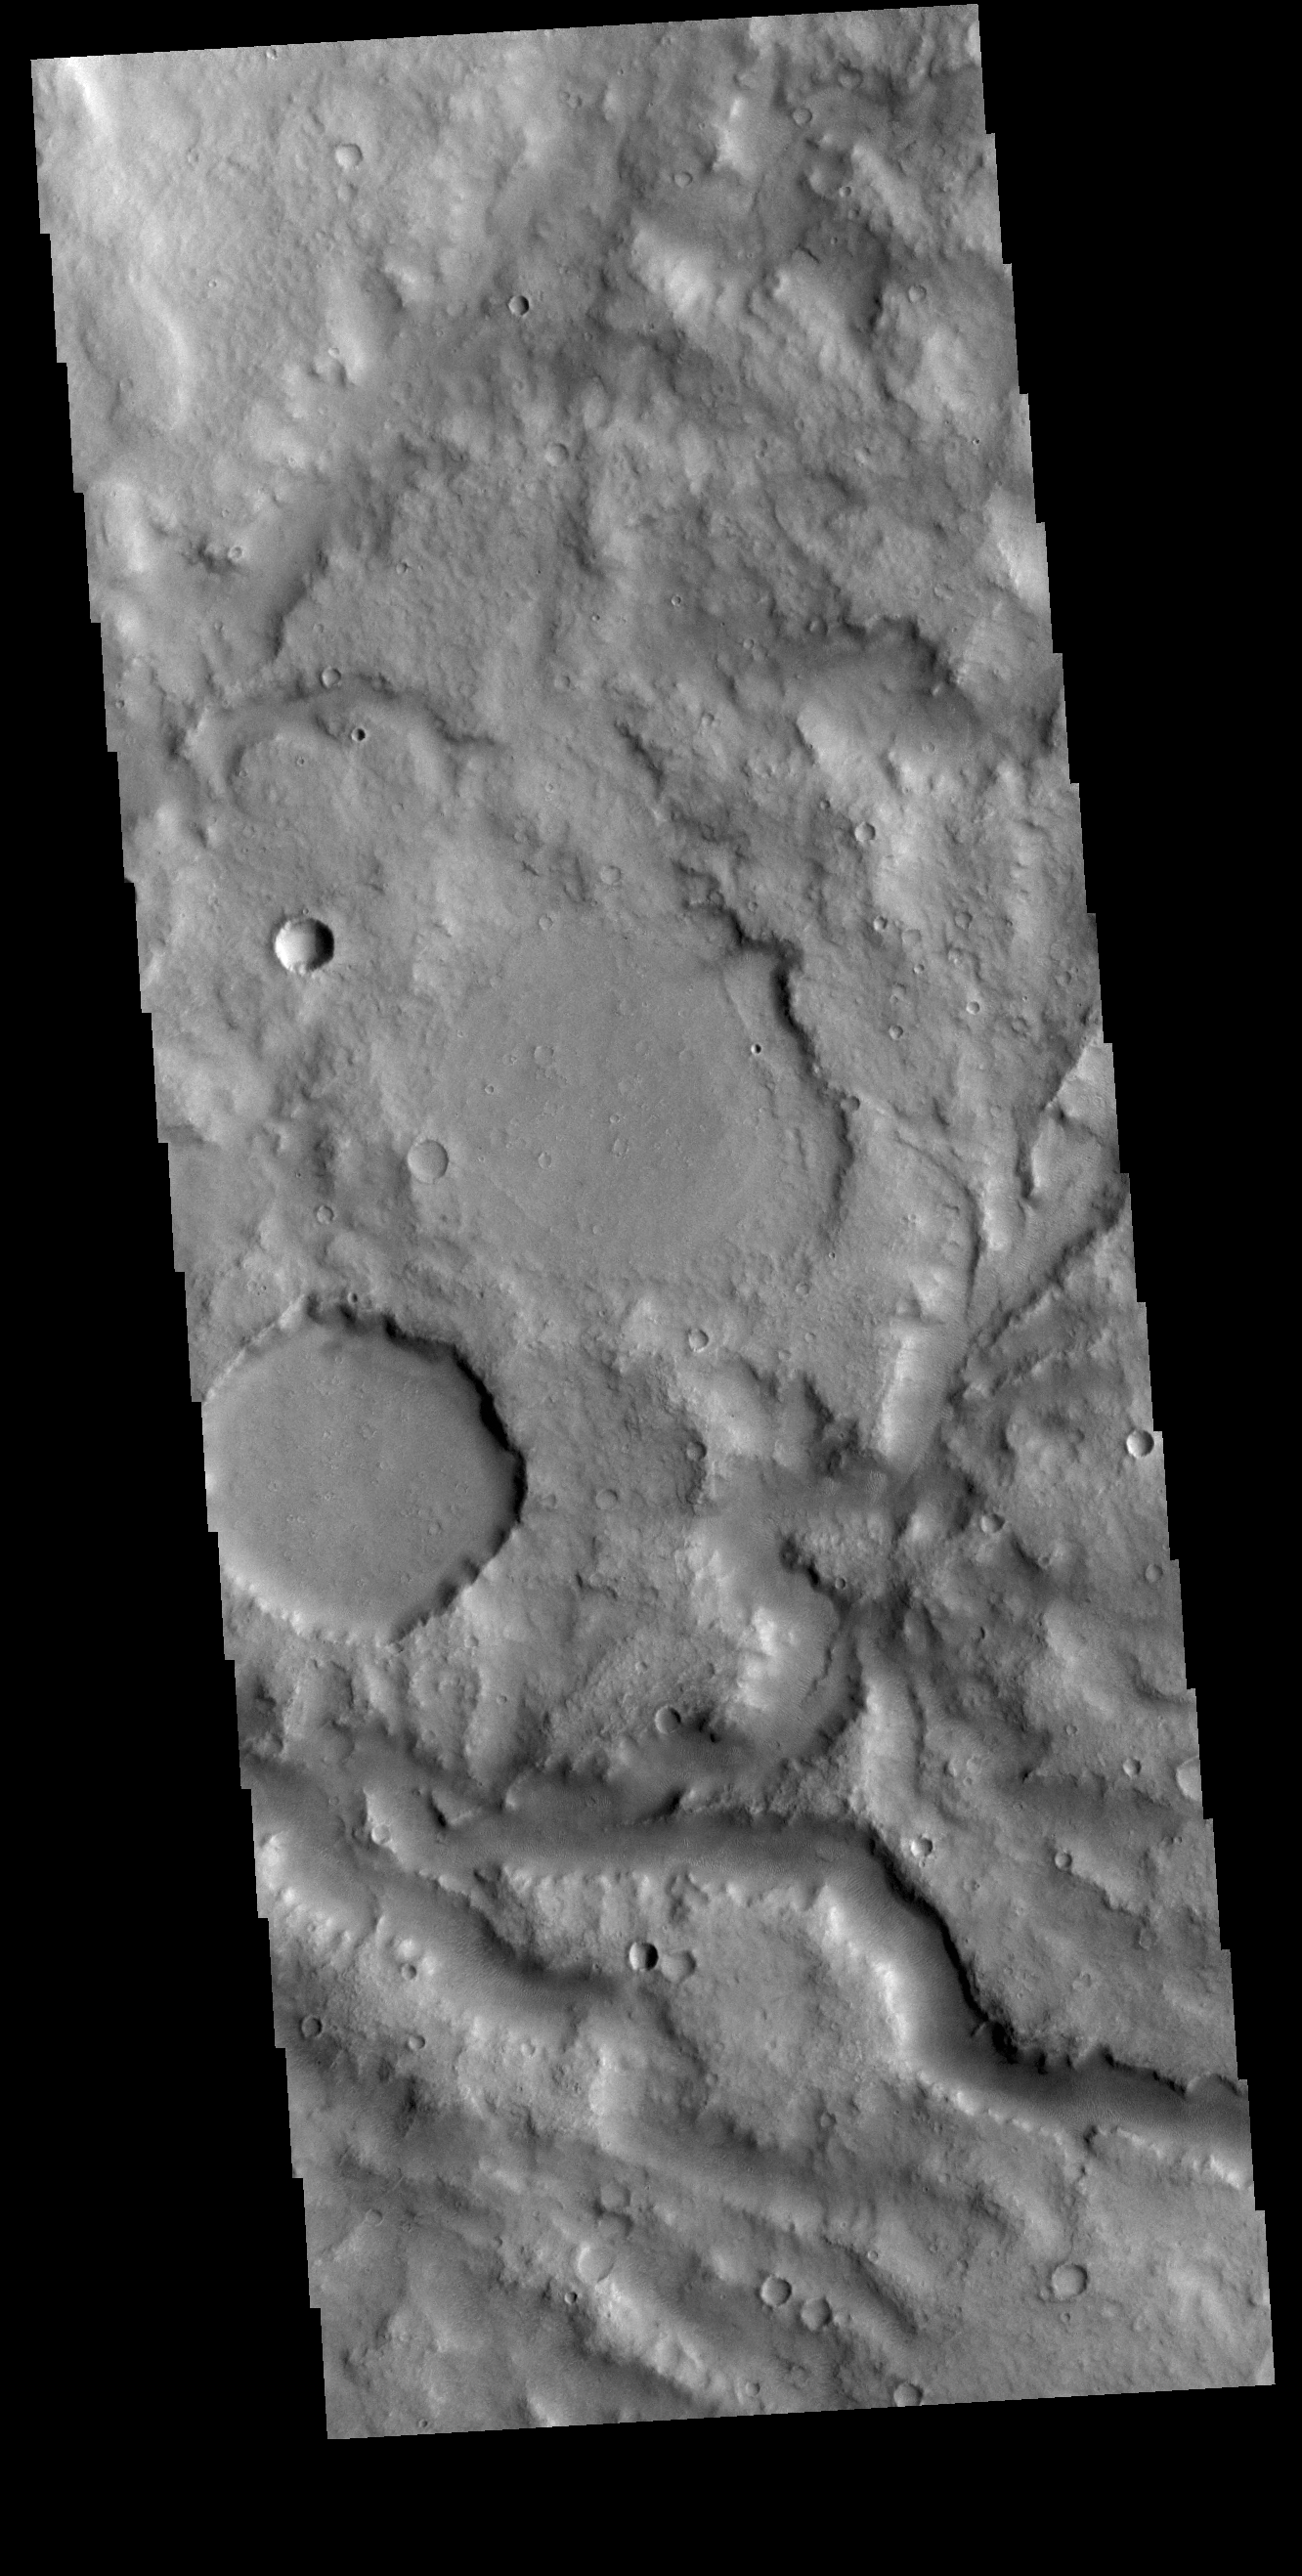

Terra Cimmeria Channel

This VIS image shows a section of an unnamed channel in Terra Cimmeria.

Credit: NASA/JPL-Caltech/ASU